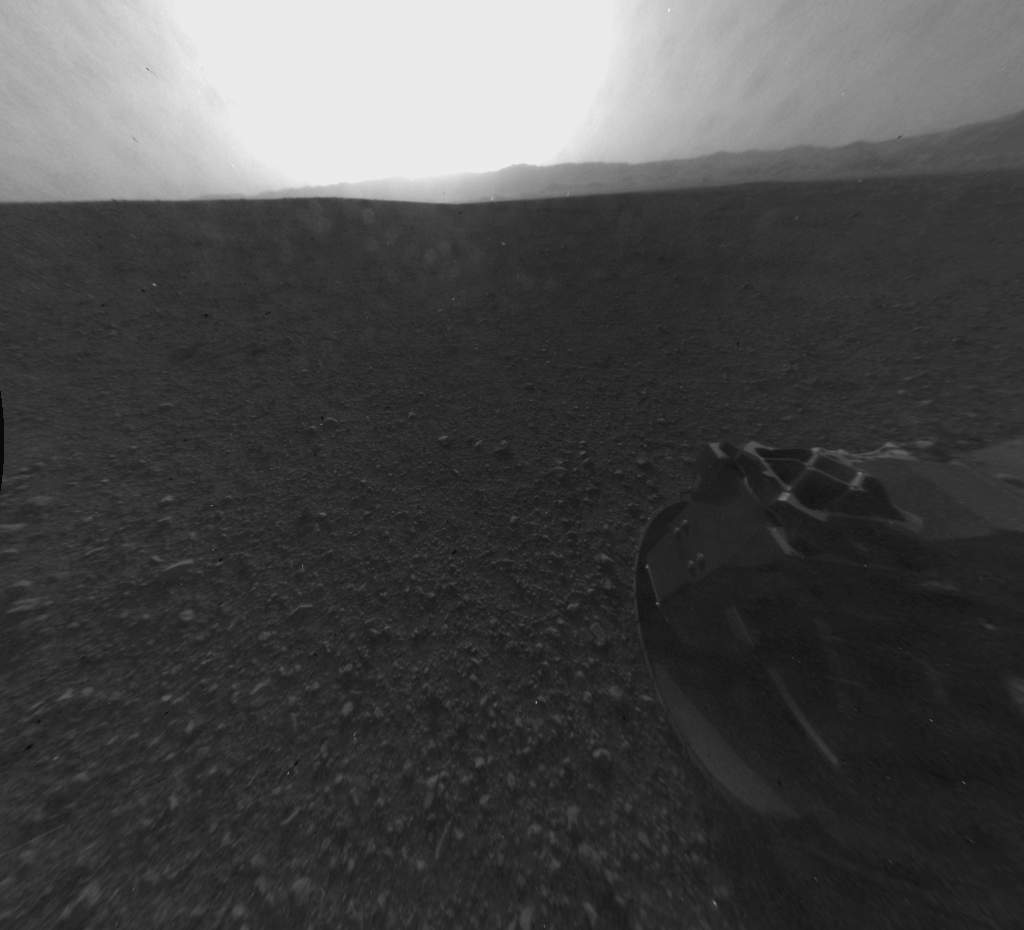

Looking Back at the Crater Rim

This is the full-resolution version of one of the first images taken by a rear Hazard-Avoidance camera on NASA’s Curiosity rover, which landed on Mars the evening of Aug. 5 PDT (morning of Aug. 6 EDT). The image was originally taken through the “fisheye” wide-angle lens, but has been “linearized” so that the horizon looks flat rather than curved. The image has also been cropped. A Hazard-avoidance camera on the rear-left side of Curiosity obtained this image.

Part of the rim of Gale Crater, which is a feature the size of Connecticut and Rhode Island combined, stretches from the top middle to the top right of the image. One of the rover’s wheels can be seen at bottom right.

Credit: NASA/JPL-Caltech